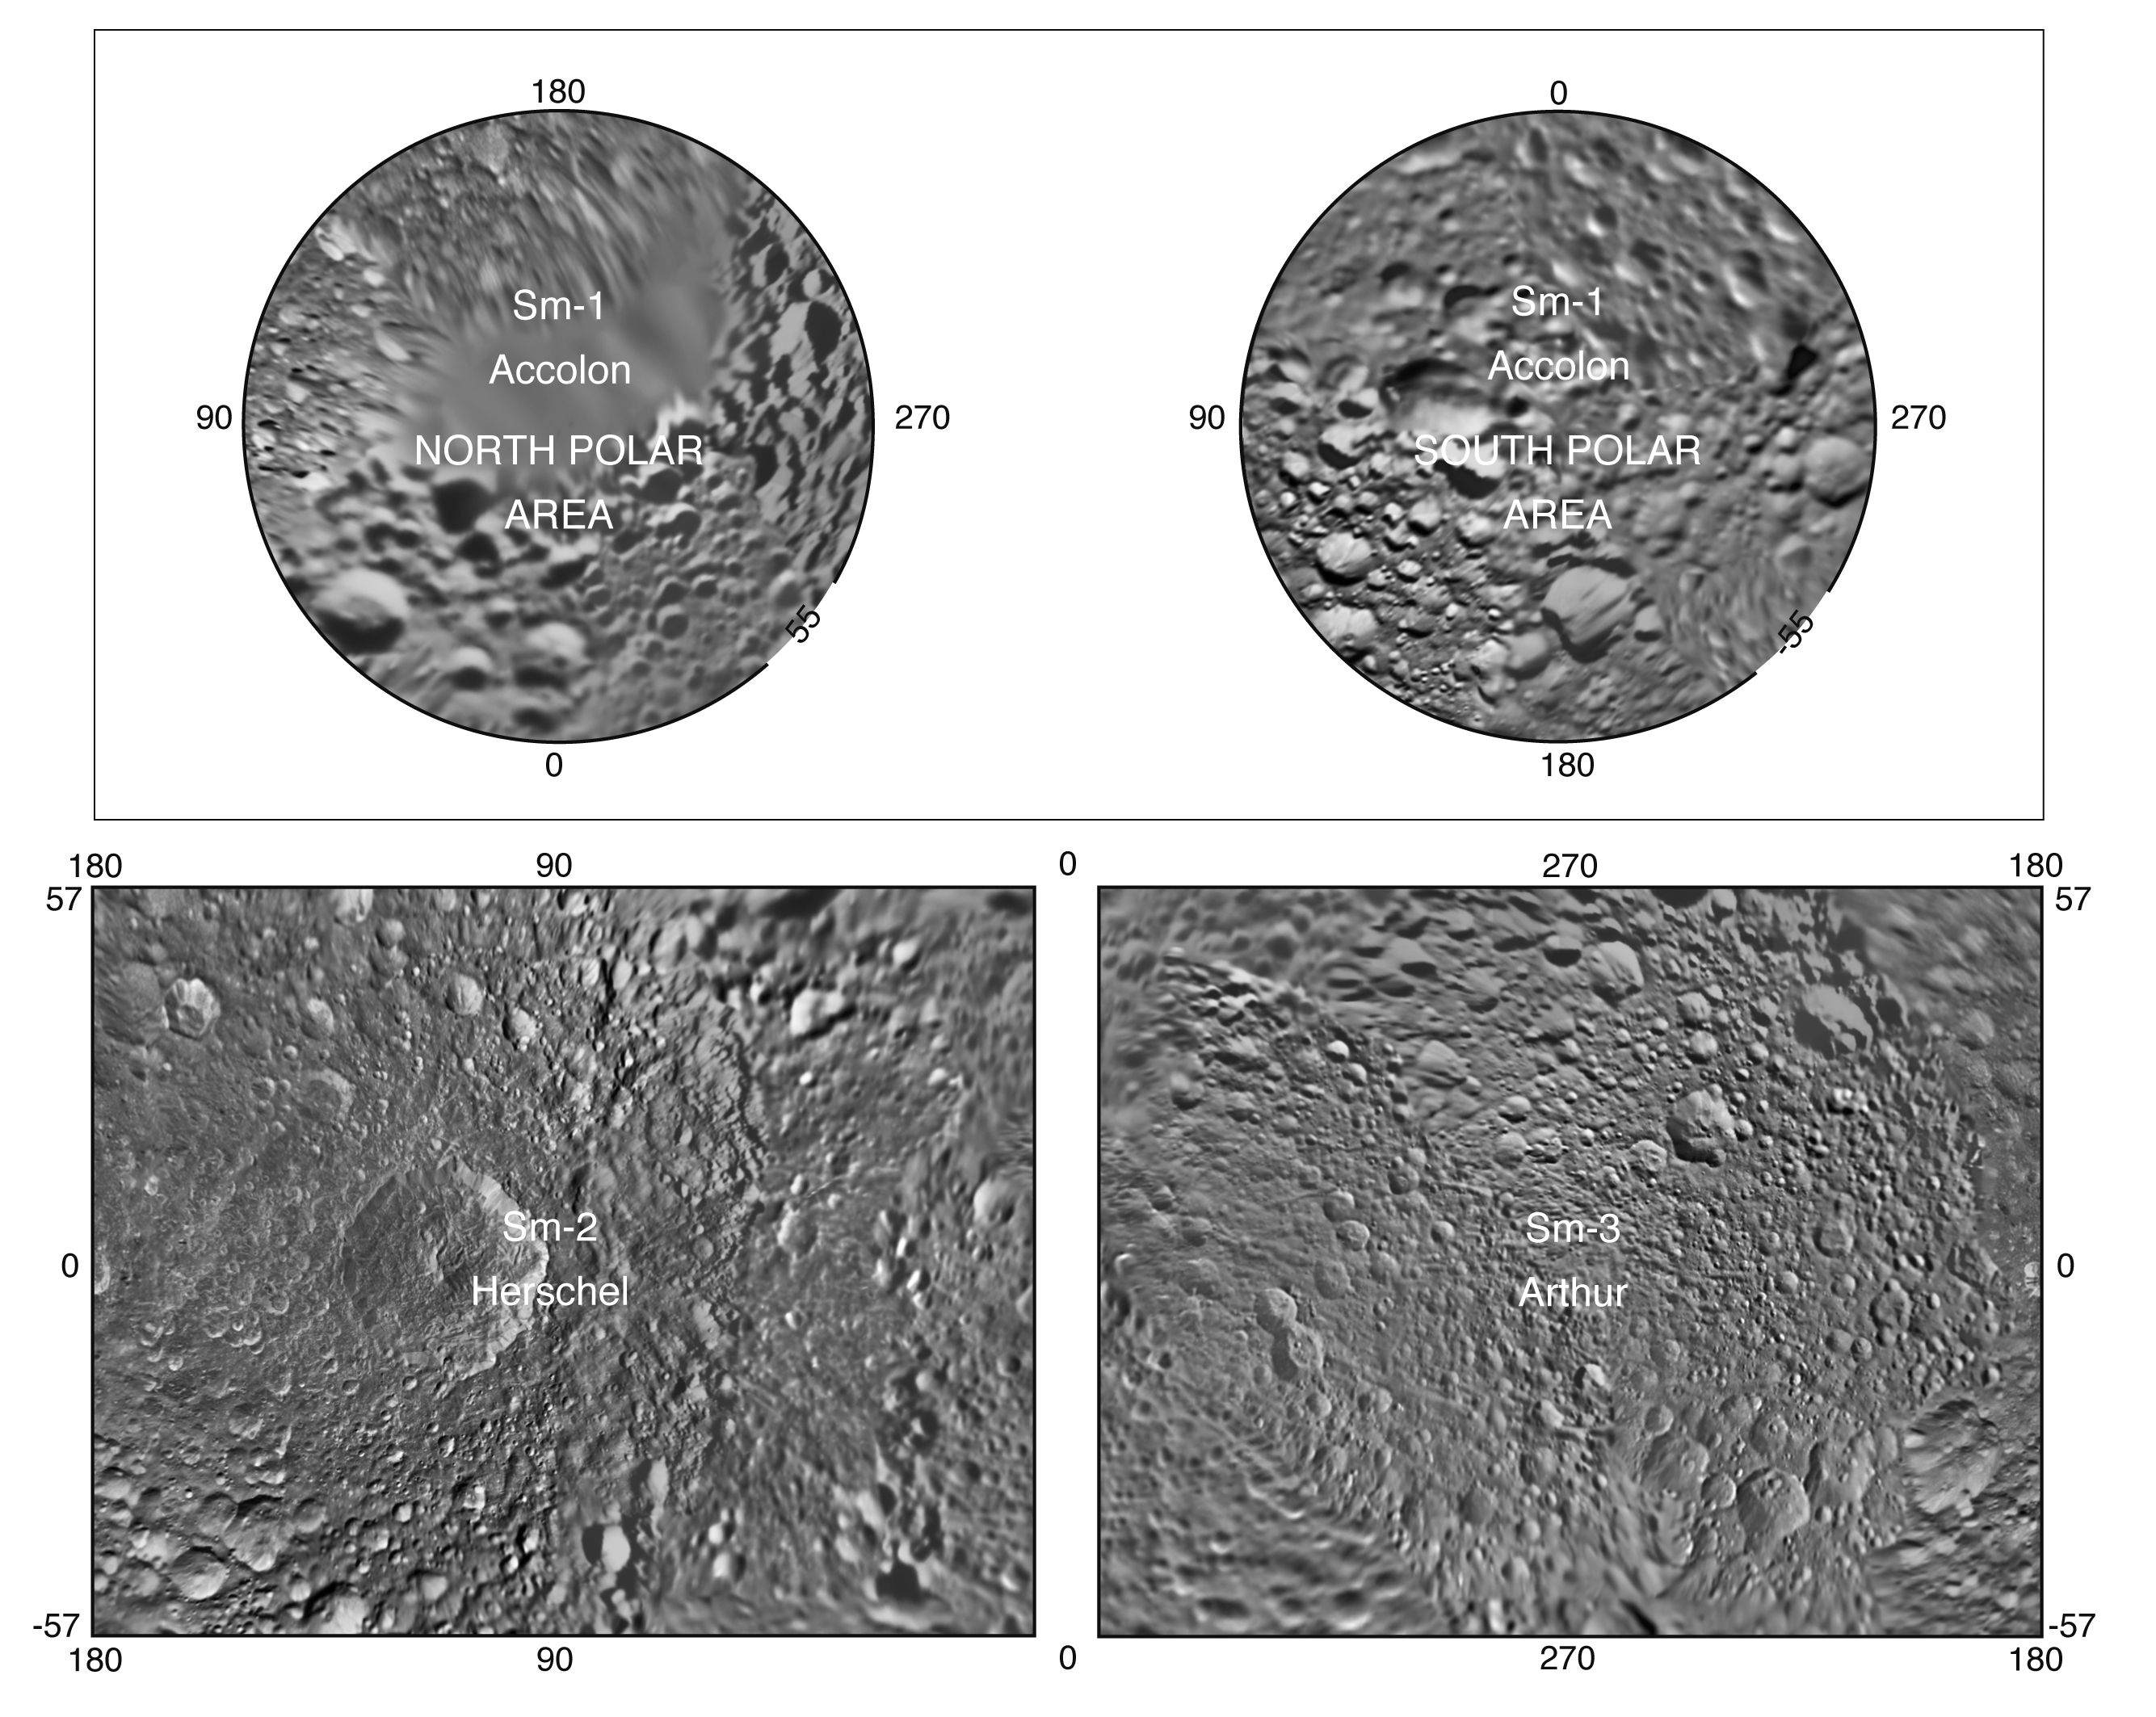

The Mimas Atlas

Accolon

HerschelArthur

Presented here is a complete set of cartographic map sheets from a high-resolution atlas of Saturn’s moon Mimas. The atlas is a product of the imaging team working with NASA’s Cassini spacecraft.

Mimas, as imaged by NASA’s Voyager spacecraft in the early 1980s, has a very large, distinguishing crater that makes it look like the “Death Star.” As shown in this map, that crater is named Herschel.

The map sheets form a three-quadrangle series covering the entire surface of Mimas at a nominal scale of 1:1,500,000. The map data were acquired by the Cassini imaging cameras. The mean radius of Mimas used for projection of the maps is 198.2 kilometers (123.2 miles). Image scale is 216.2 meters (709 feet) per pixel. The resolution of the map is 16 pixels per degree.

Names for features have been approved by the International Astronomical Union (IAU).

This atlas is an update to the version released in October 2008 (see PIA11117).

The Cassini-Huygens mission is a cooperative project of NASA, the European Space Agency and the Italian Space Agency. The Jet Propulsion Laboratory, a division of the California Institute of Technology in Pasadena, manages the mission for NASA’s Science Mission Directorate, Washington, D.C. The Cassini orbiter and its two onboard cameras were designed, developed and assembled at JPL. The imaging operations center is based at the Space Science Institute in Boulder, Colo.

Credit: NASA/JPL/Space Science Institute